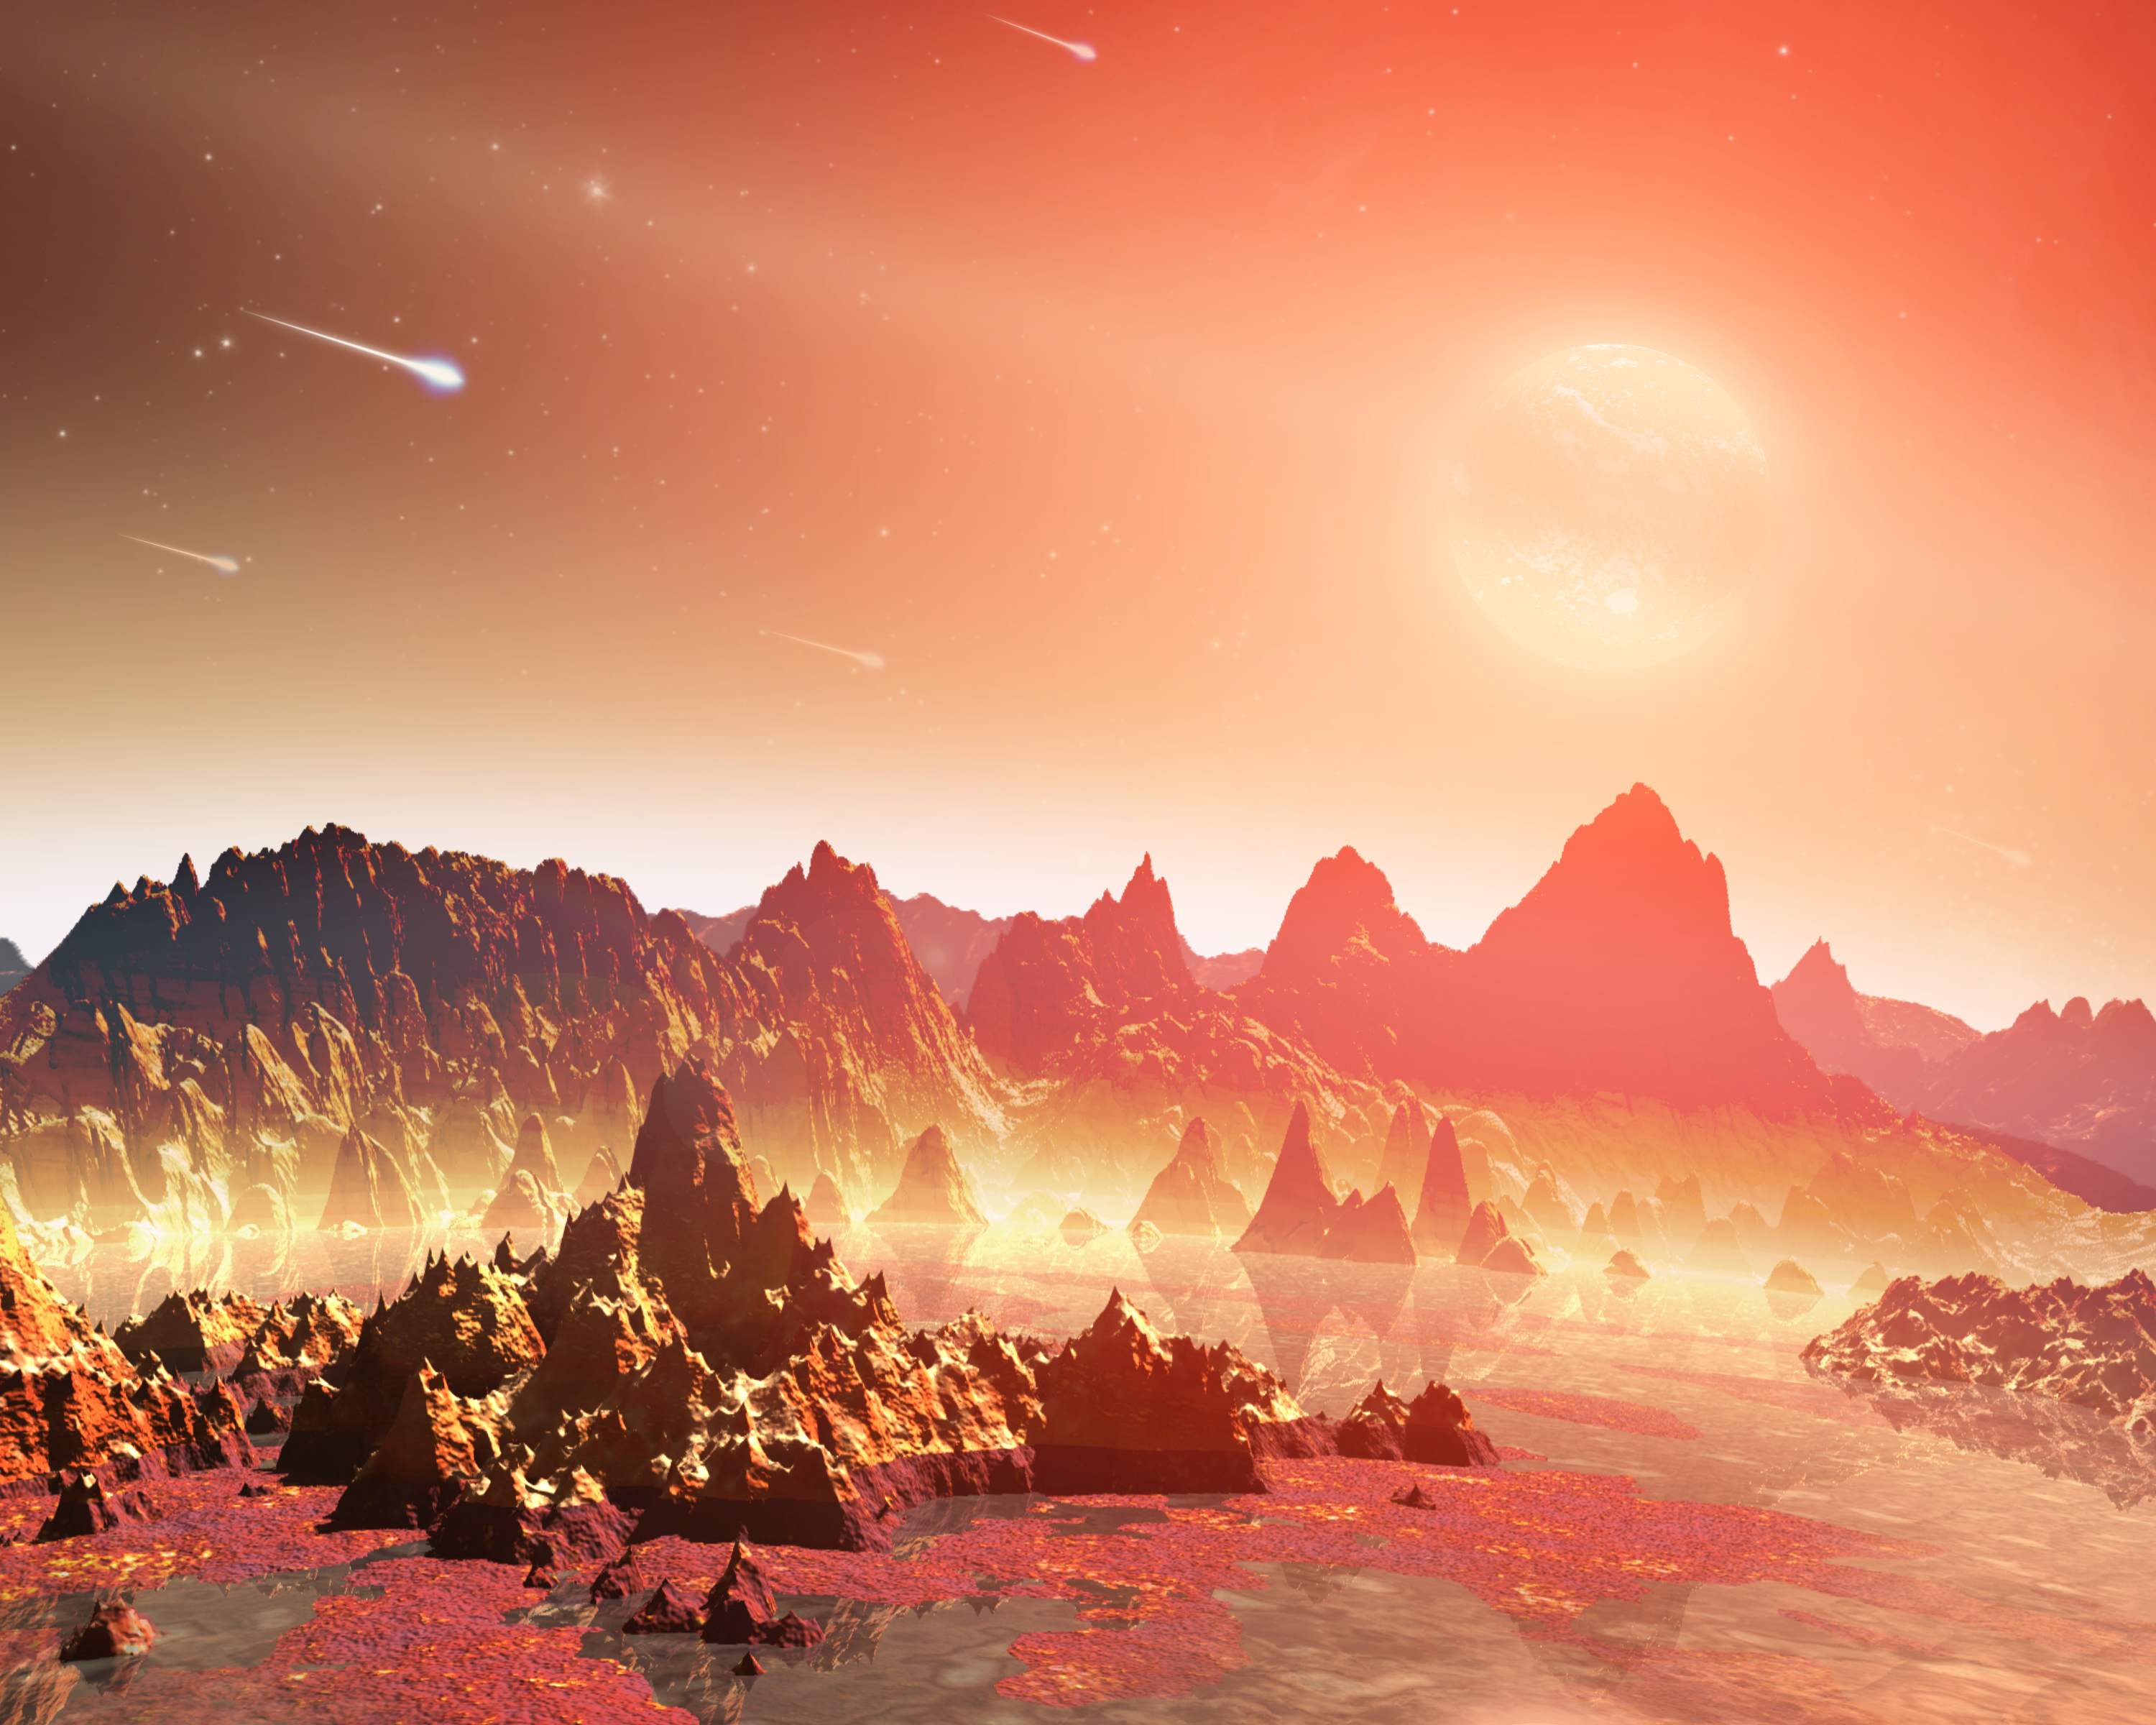

Chemical Soups Around Cool Stars

This artist's conception shows a young, hypothetical planet around a cool star. A soupy mix of potentially life-forming chemicals can be seen pooling around the base of the jagged rocks. Observations from NASA's Spitzer Space Telescope hint that planets around cool stars -- the so-called M-dwarfs and brown dwarfs that are widespread throughout our galaxy -- might possess a different mix of life-forming, or prebiotic, chemicals than our young Earth.

Life on our planet is thought to have arisen out of a pond-scum-like mix of chemicals. Some of these chemicals are thought to have come from a planet-forming disk of gas and dust that swirled around our young sun. Meteorites carrying the chemicals might have crash-landed on Earth.

Astronomers don't know if these same life-generating processes are taking place around stars that are cooler than our sun, but the Spitzer observations show their disk chemistry is different. Spitzer detected a prebiotic molecule, called hydrogen cyanide, in the disks around yellow stars like our sun, but found none around cooler, less massive, reddish stars. Hydrogen cyanide is a carbon-containing, or organic compound. Five hydrogen cyanide molecules can join up to make adenine -- a chemical element of the DNA molecule found in all living organisms on Earth.

Credit: NASA/JPL-Caltech/T. Pyle (SSC)